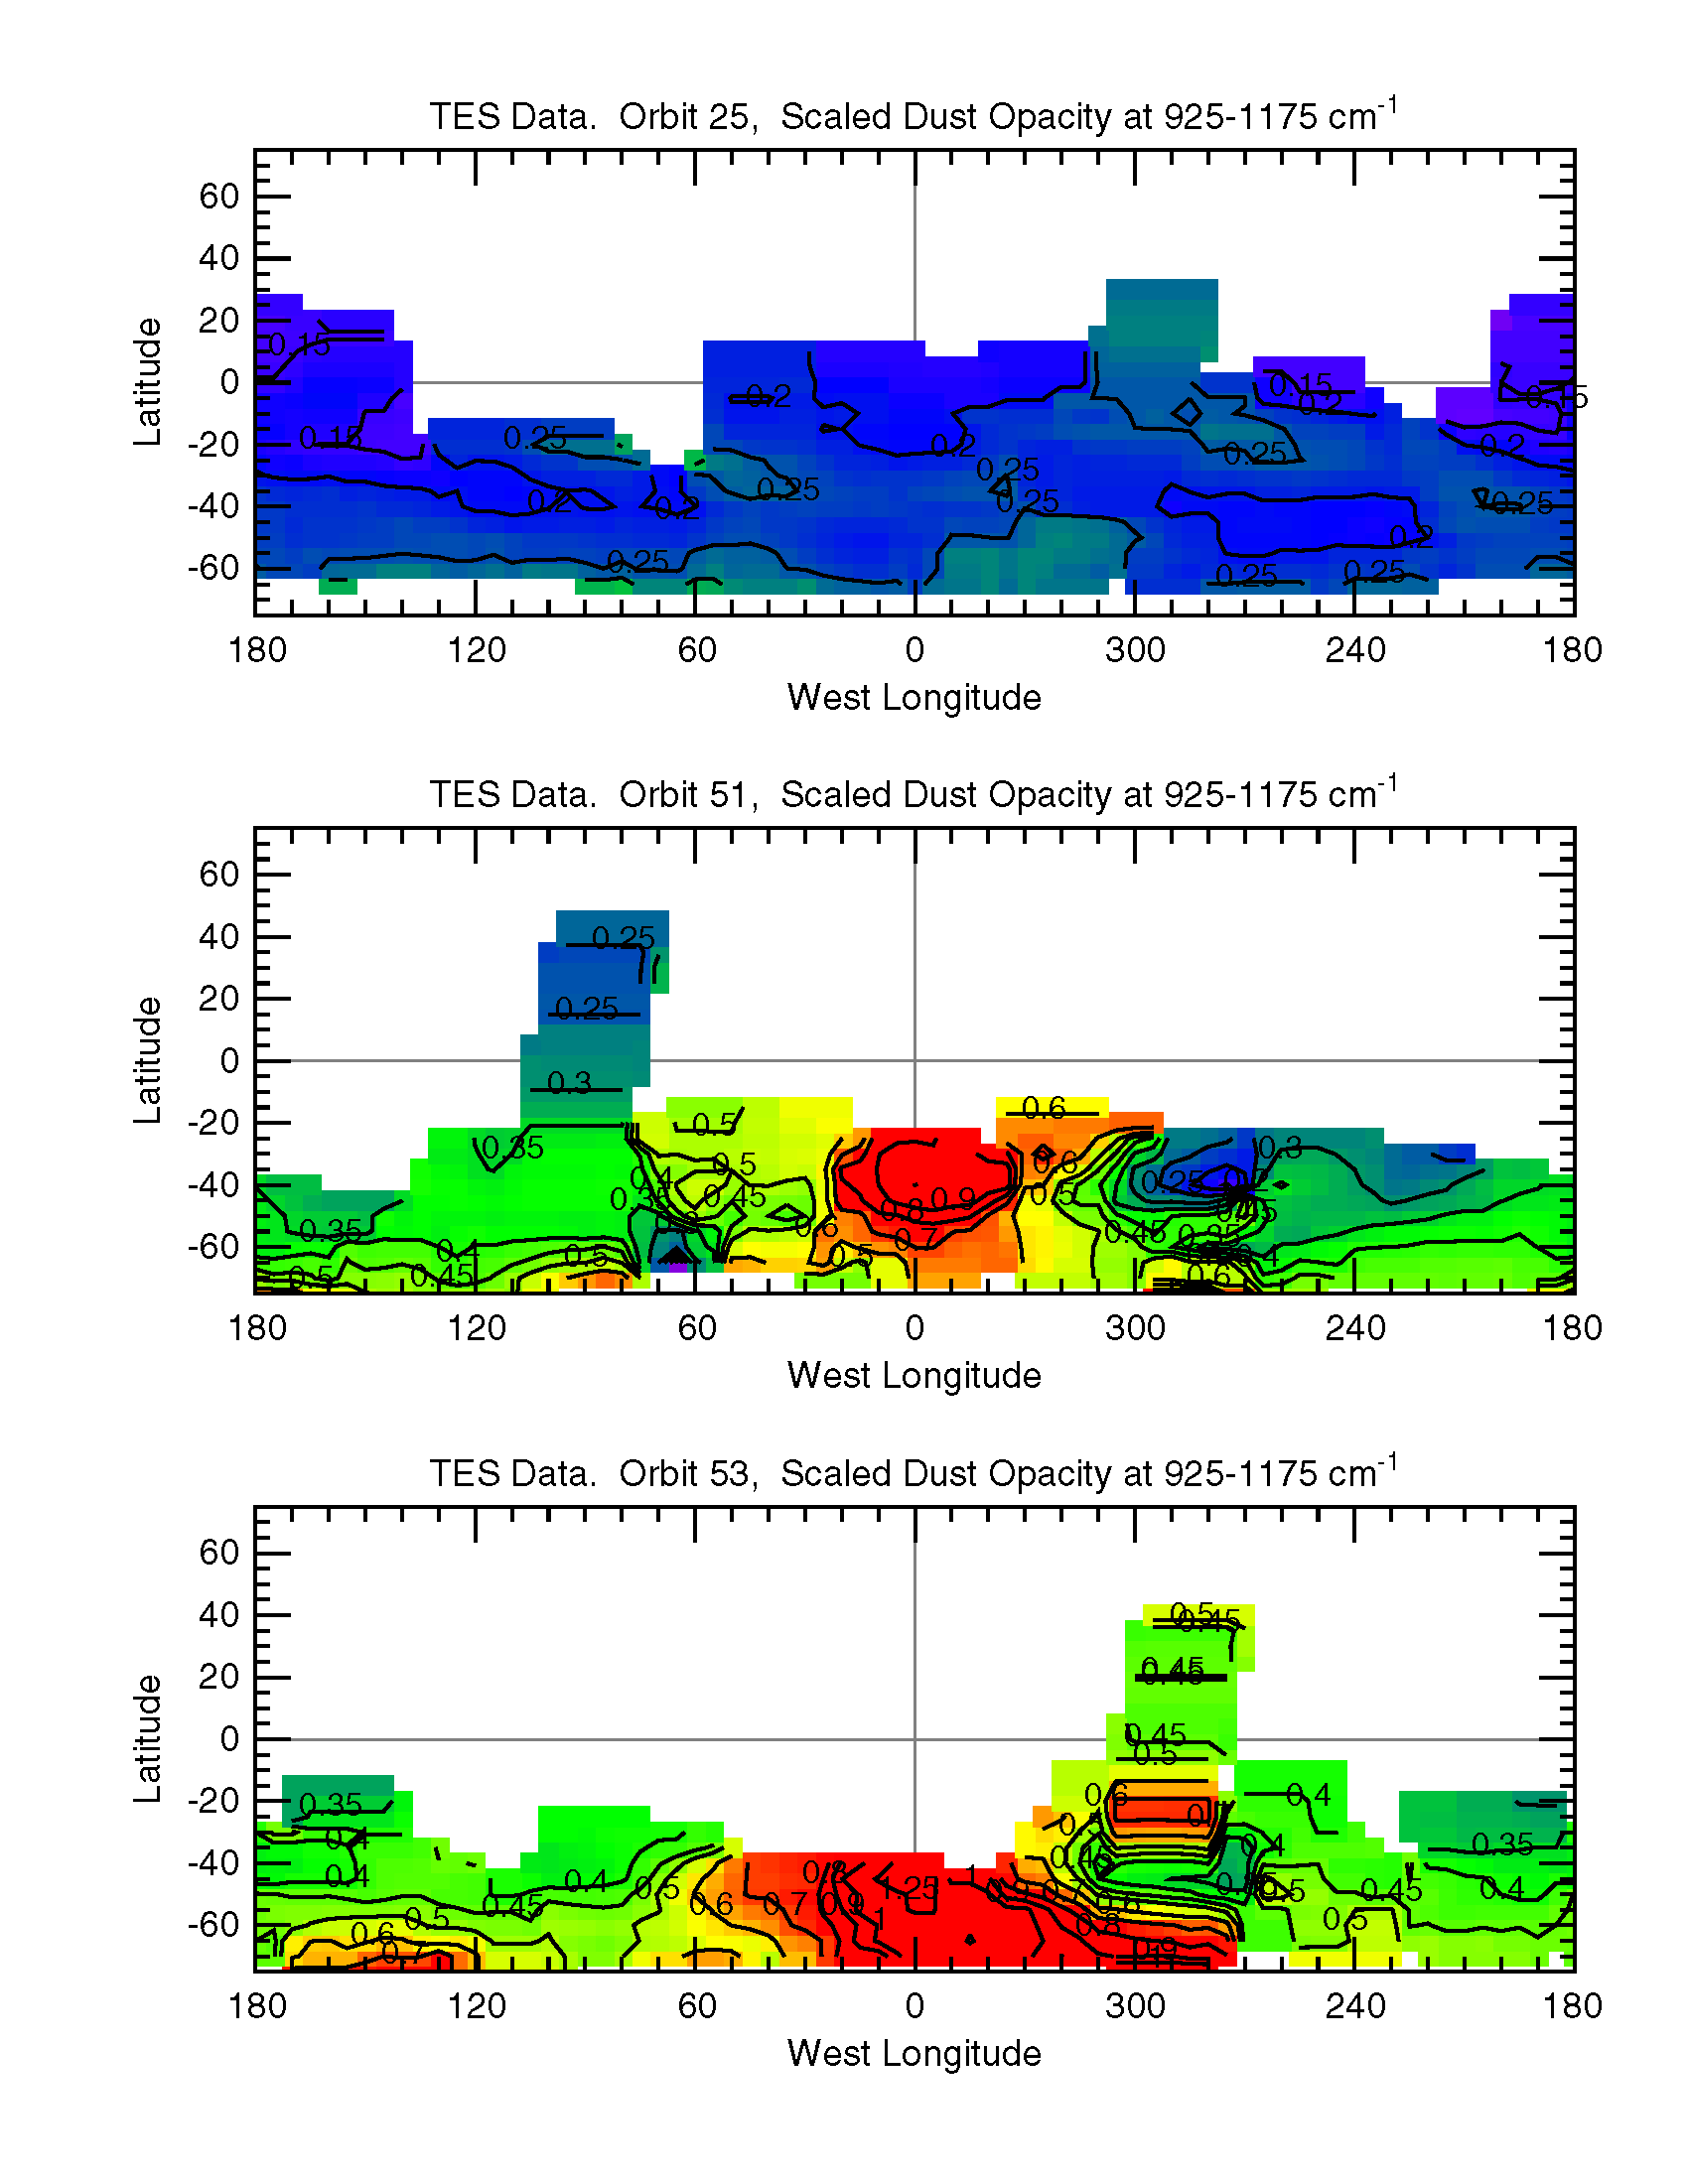

Growth of a Dust Storm (TES)

Variation of dust content with time shows the growth of a storm. Opacities range from 0.15 (violet) to 1.25 (red). Orbit 25 is 10-21-1997, orbit 51 is 11-27-1997, and orbit 53 is 11-30-1997.

Credit: NASA/JPL/ASU